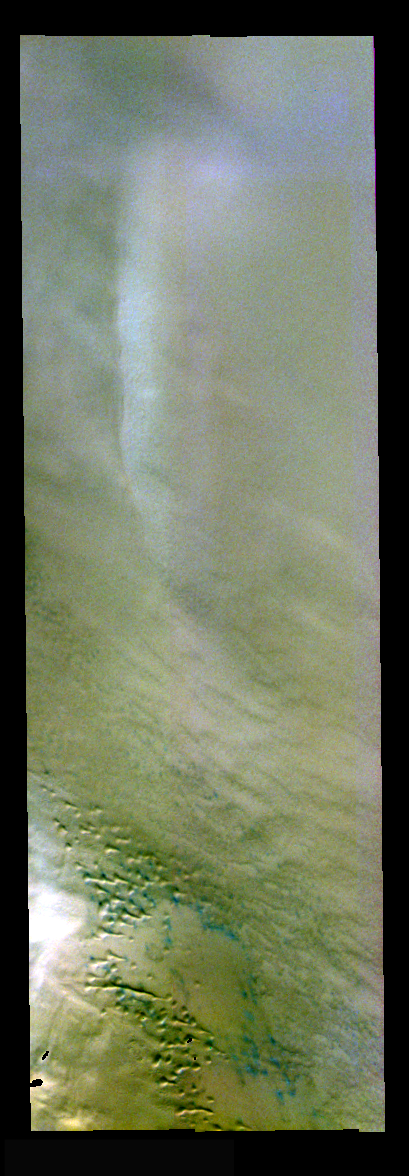

Dunes and Clouds in False Color

The theme for the weeks of 1/17 and 1/24 is the north polar region of Mars as seen in false color THEMIS images. Ice/frost will typically appear as bright blue in color; dust mantled ice will appear in tones of red/orange.

The small greenish features in this image are sand dunes. The white feature on the right side is likely an ice cloud.

Image information: VIS instrument. Latitude 84.6, Longitude 203.1 East (156.9 West). 19 meter/pixel resolution.

Note: this THEMIS visual image has not been radiometrically nor geometrically calibrated for this preliminary release. An empirical correction has been performed to remove instrumental effects. A linear shift has been applied in the cross-track and down-track direction to approximate spacecraft and planetary motion. Fully calibrated and geometrically projected images will be released through the Planetary Data System in accordance with Project policies at a later time.

NASA’s Jet Propulsion Laboratory manages the 2001 Mars Odyssey mission for NASA’s Office of Space Science, Washington, D.C. The Thermal Emission Imaging System (THEMIS) was developed by Arizona State University, Tempe, in collaboration with Raytheon Santa Barbara Remote Sensing. The THEMIS investigation is led by Dr. Philip Christensen at Arizona State University. Lockheed Martin Astronautics, Denver, is the prime contractor for the Odyssey project, and developed and built the orbiter. Mission operations are conducted jointly from Lockheed Martin and from JPL, a division of the California Institute of Technology in Pasadena.

Credit: NASA/JPL/Arizona State University